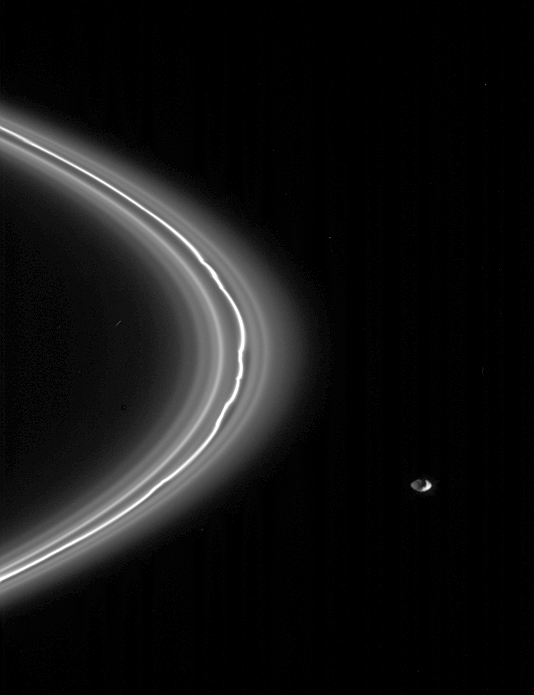

Pandora’s Flocks

The shepherd moon, Pandora, is seen here alongside the narrow F ring that it helps maintain. Pandora is 84 kilometers (52 miles) across.

Cassini obtained this view from about four degrees above the ringplane. Captured here are several faint, dusty ringlets in the vicinity of the F ring core. The ringlets do not appear to be perturbed to the degree seen in the core.

The appearance of Pandora here is exciting, as the moon’s complete shape can be seen, thanks to reflected light from Saturn, which illuminates Pandora’s dark side. The hint of a crater is visible on the dark side of the moon.

The image was taken in visible light with the Cassini spacecraft narrow-angle camera on May 4, 2005, at a distance of approximately 967,000 kilometers (601,000 miles) from Pandora and at a Sun-Pandora-spacecraft, or phase, angle of 117 degrees. The image scale is 6 kilometers (4 miles) per pixel.

The Cassini-Huygens mission is a cooperative project of NASA, the European Space Agency and the Italian Space Agency. The Jet Propulsion Laboratory, a division of the California Institute of Technology in Pasadena, manages the mission for NASA’s Science Mission Directorate, Washington, D.C. The Cassini orbiter and its two onboard cameras were designed, developed and assembled at JPL. The imaging team is based at the Space Science Institute, Boulder, Colo.

Credit: NASA/JPL/Space Science Institute